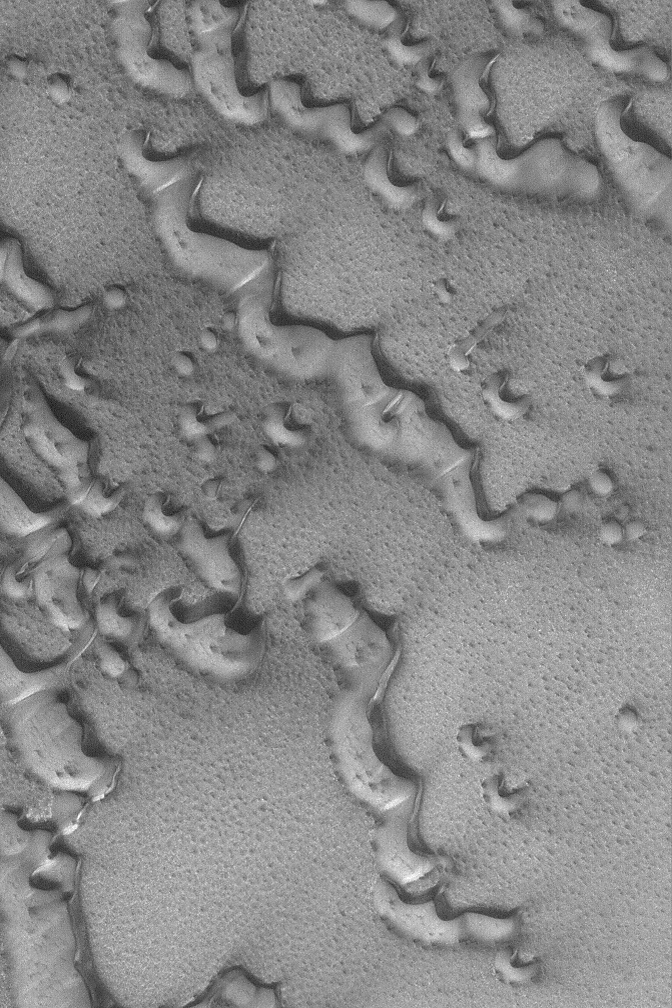

Dunes with Frost

31 May 2004
Springtime for the martian northern hemisphere brings defrosting spots and patterns to the north polar dune fields. This Mars Global Surveyor (MGS) Mars Orbiter Camera (MOC) image shows an example located near 76.7°N, 250.4°W. In summer, these dunes would be darker than their surroundings. However, while they are still covered by frost, they are not any darker than the substrate across which the sand is slowly traveling. Dune movement in this case is dominated by winds that blow from the southwest (lower left) toward the northeast (upper right). The picure covers an area about 3 km (1.9 mi) across and is illuminated by sunlight from the lower left.

Credit: NASA/JPL/Malin Space Science Systems